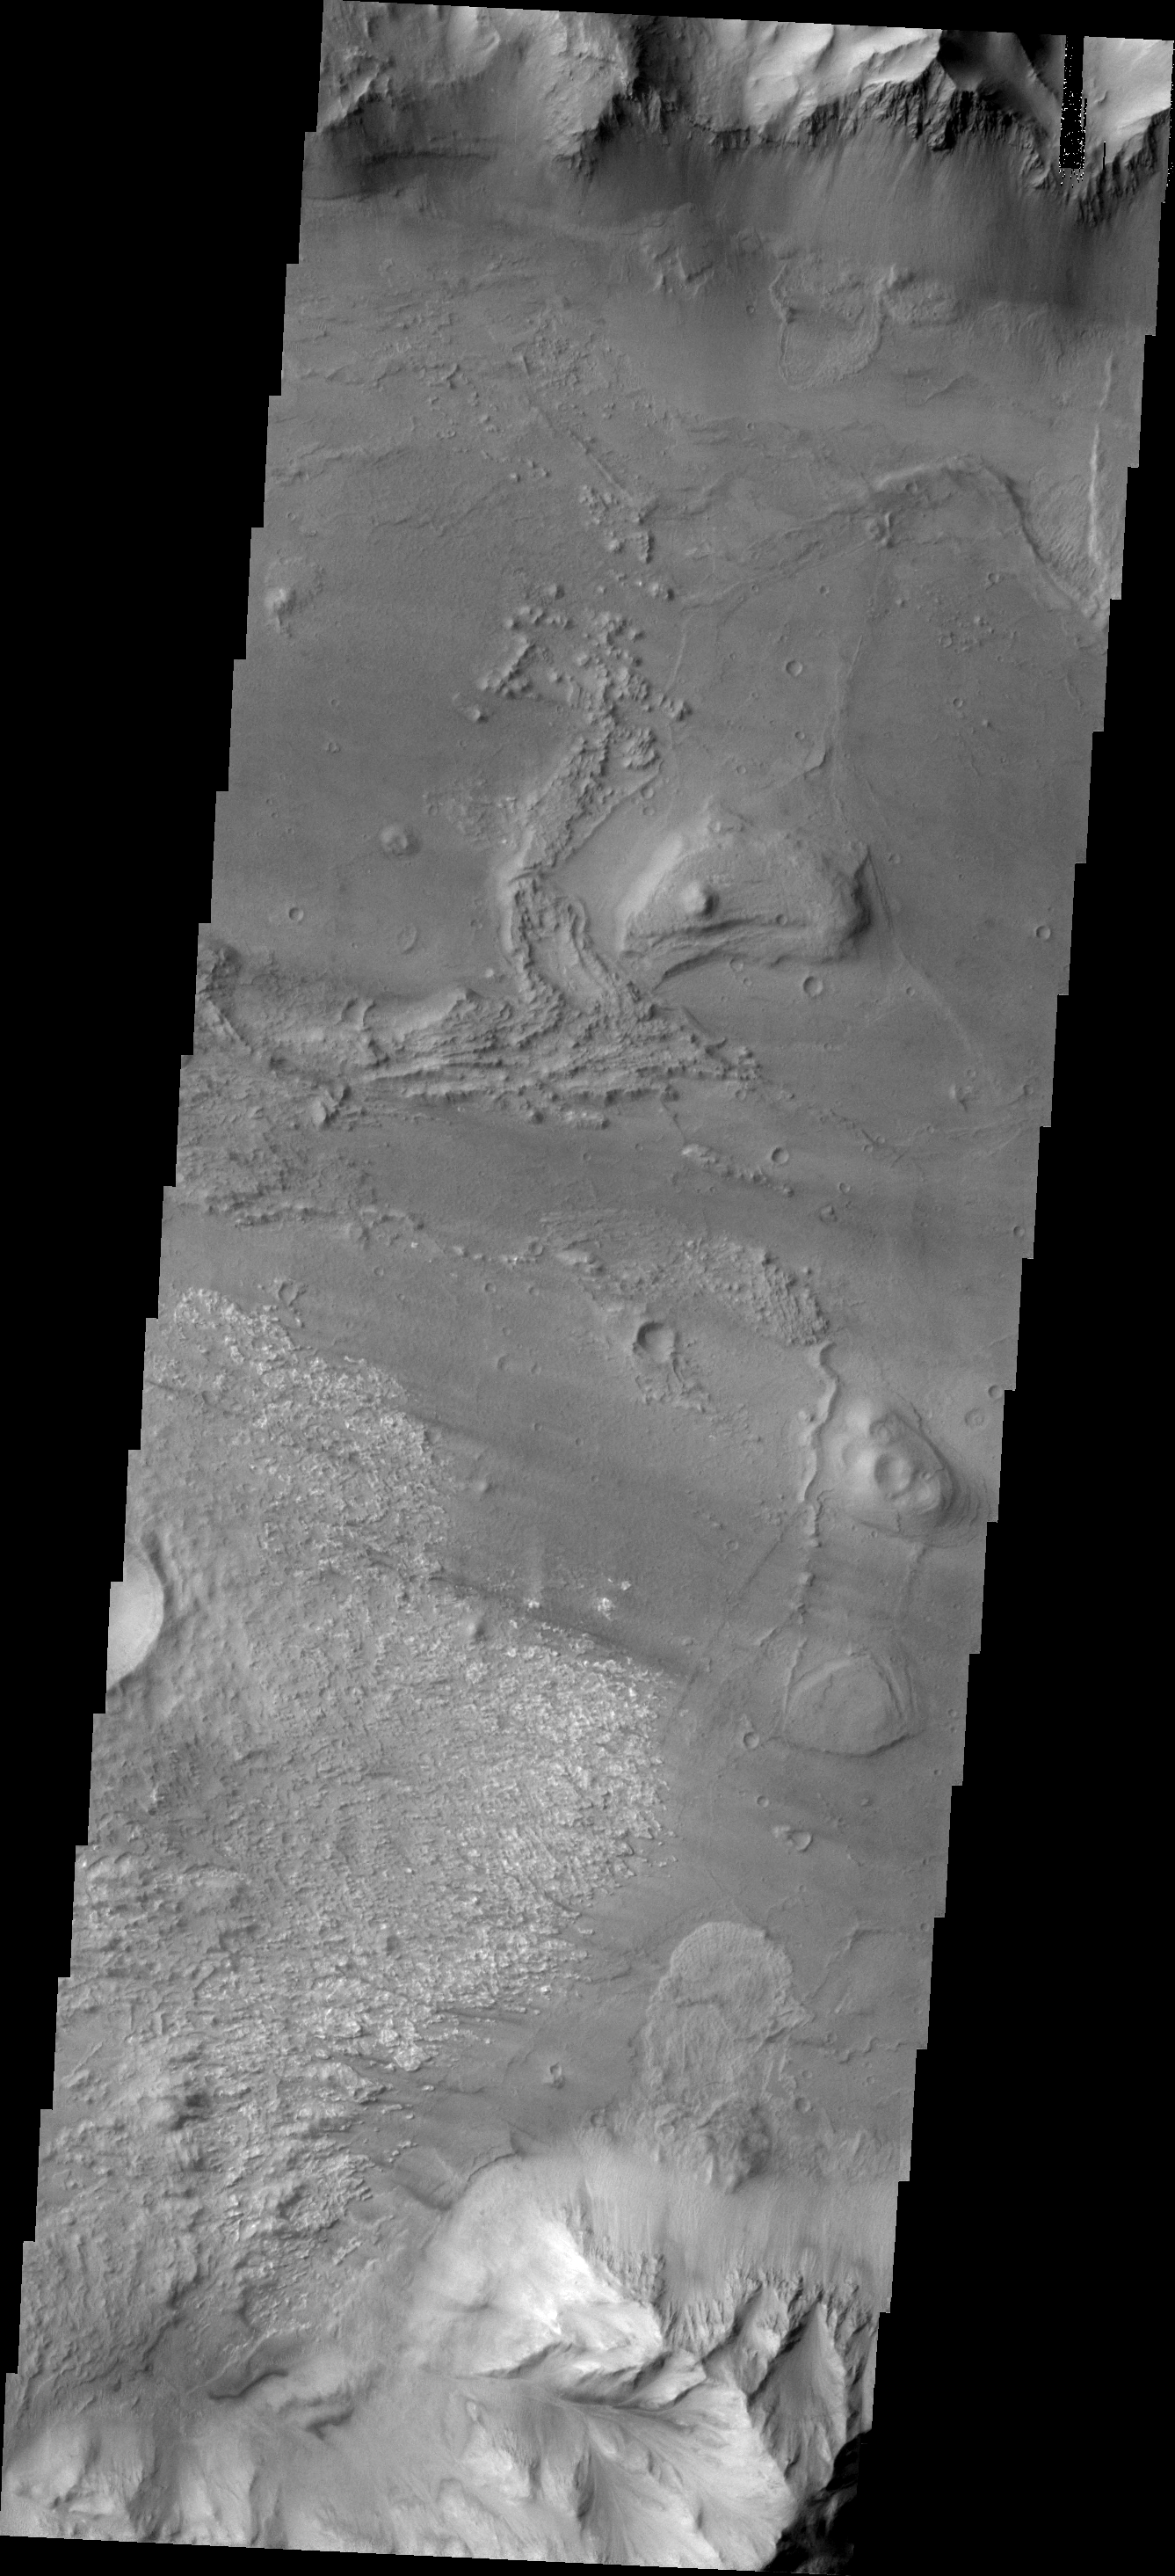

Investigating Mars: Coprates Chasma

Coprates Chasma is one of the numerous canyons that make up Valles Marineris. The chasma stretches for 960 km (600 miles) from Melas Chasma to the west and Capri Chasma to the east. Landslide deposits, layered materials and sand dunes cover a large portion of the chasma floor. This image is located in central Coprates Chasma. In this image, there is a landslide deposit at the bottom of the image. The brighter material to the left of the landslide appears to be a rough surface likely etched by wind action. The chasma contains numerous regions of sand dunes, indicating that the wind plays a part in the erosion and deposition of fine materials in the canyon.

The Odyssey spacecraft has spent over 15 years in orbit around Mars, circling the planet more than 69000 times. It holds the record for longest working spacecraft at Mars. THEMIS, the IR/VIS camera system, has collected data for the entire mission and provides images covering all seasons and lighting conditions. Over the years many features of interest have received repeated imaging, building up a suite of images covering the entire feature. From the deepest chasma to the tallest volcano, individual dunes inside craters and dune fields that encircle the north pole, channels carved by water and lava, and a variety of other feature, THEMIS has imaged them all. For the next several months the image of the day will focus on the Tharsis volcanoes, the various chasmata of Valles Marineris, and the major dunes fields. We hope you enjoy these images!

Credit: NASA/JPL-Caltech/ASU